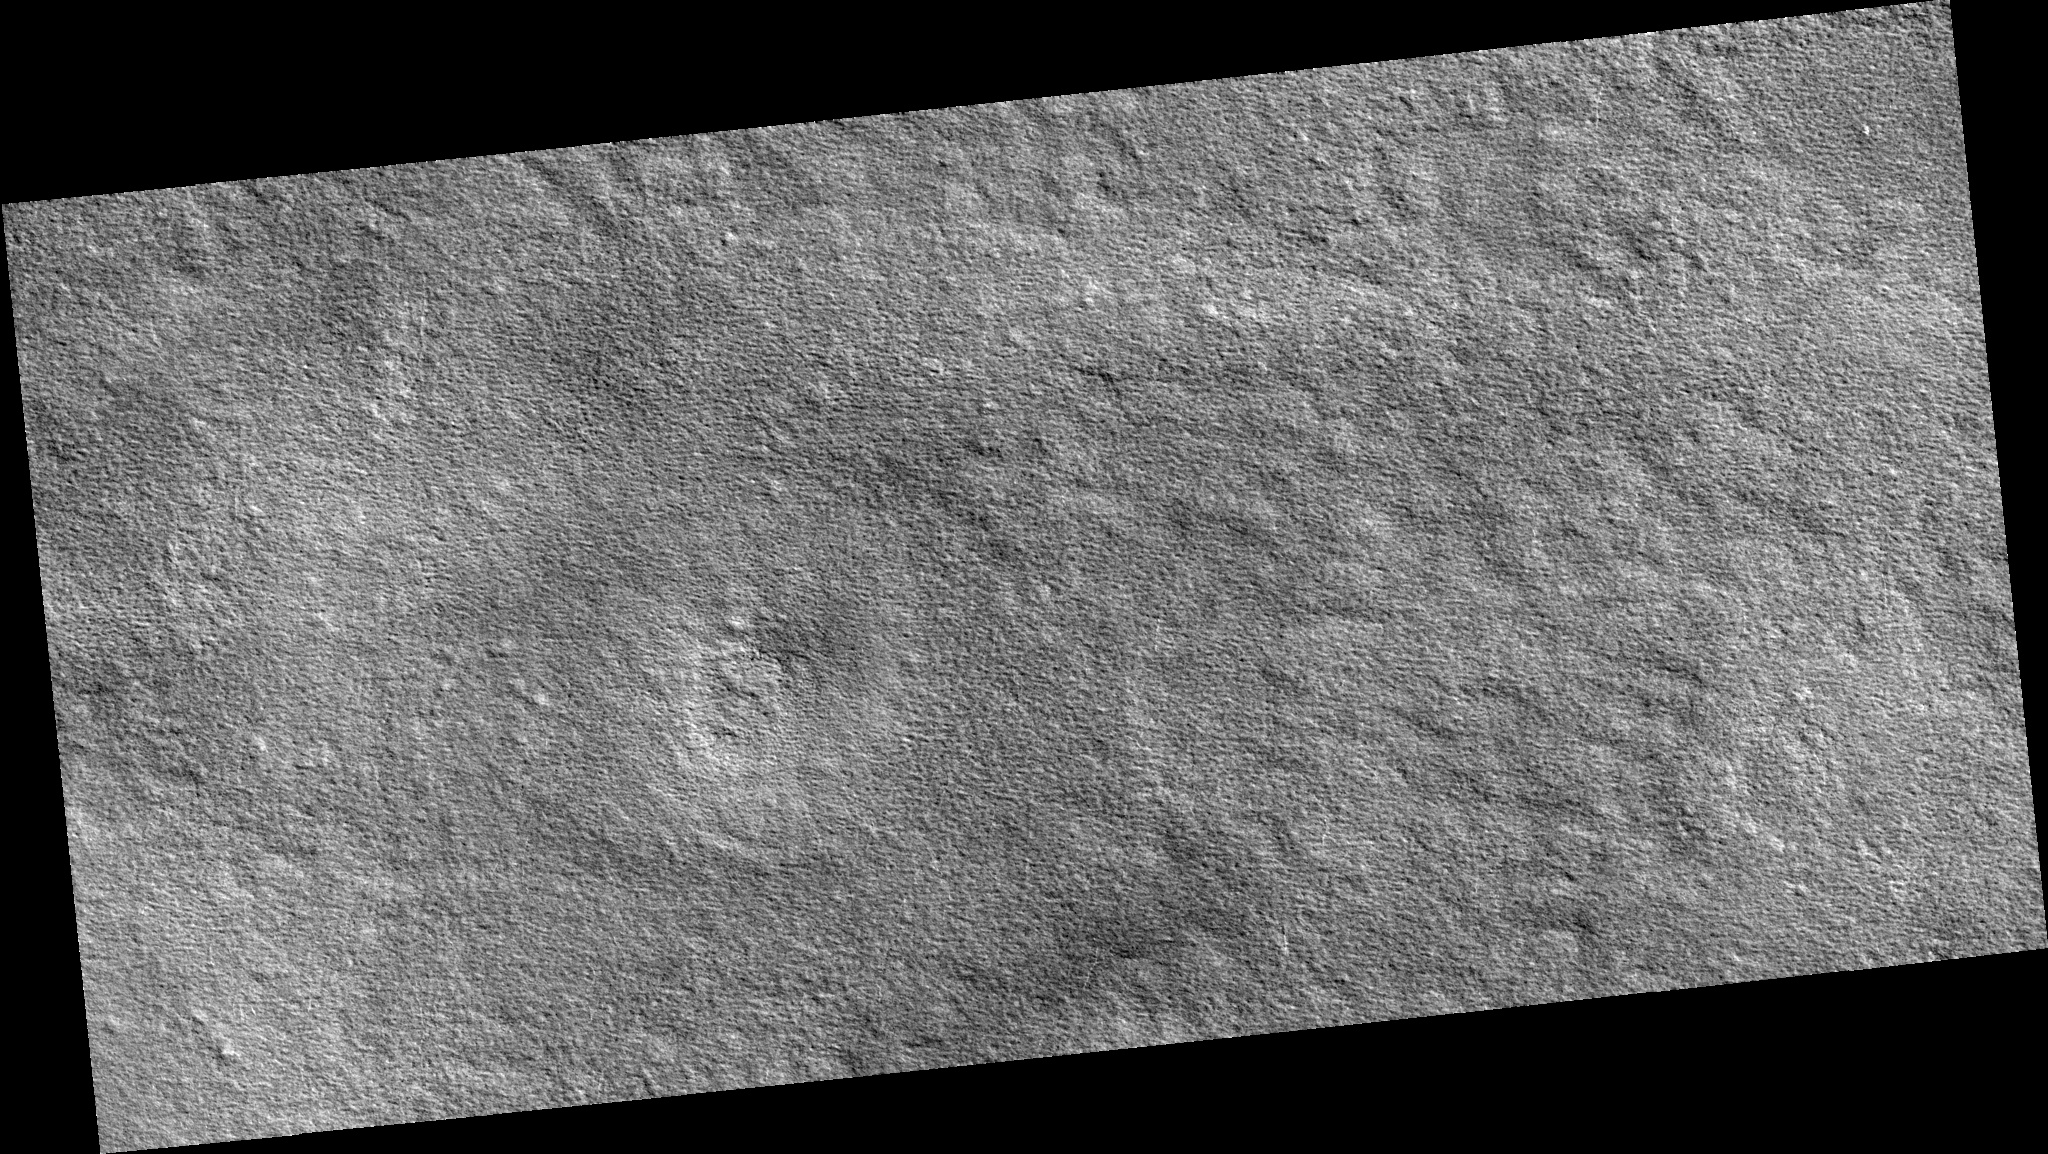

Northern Plains

Image PSP_001338_2480 was taken by the High Resolution Imaging Science Experiment (HiRISE) camera onboard the Mars Reconnaissance Orbiter spacecraft on November 8, 2006. The complete image is centered at 68.0 degrees latitude, 260.0 degrees East longitude. The range to the target site was 317.9 km (198.7 miles). At this distance the image scale is 31.8 cm/pixel (with 1 x 1 binning) so objects ~95 cm across are resolved. The image shown here has been map-projected to 25 cm/pixel. The image was taken at a local Mars time of 3:15 PM and the scene is illuminated from the west with a solar incidence angle of 58 degrees, thus the sun was about 32 degrees above the horizon. At a solar longitude of 132.5 degrees, the season on Mars is Northern Summer.

NASA’s Jet Propulsion Laboratory, a division of the California Institute of Technology in Pasadena, manages the Mars Reconnaissance Orbiter for NASA’s Science Mission Directorate, Washington. Lockheed Martin Space Systems, Denver, is the prime contractor for the project and built the spacecraft. The High Resolution Imaging Science Experiment is operated by the University of Arizona, Tucson, and the instrument was built by Ball Aerospace and Technology Corp., Boulder, Colo.

Credit: NASA/JPL/Univ. of Arizona